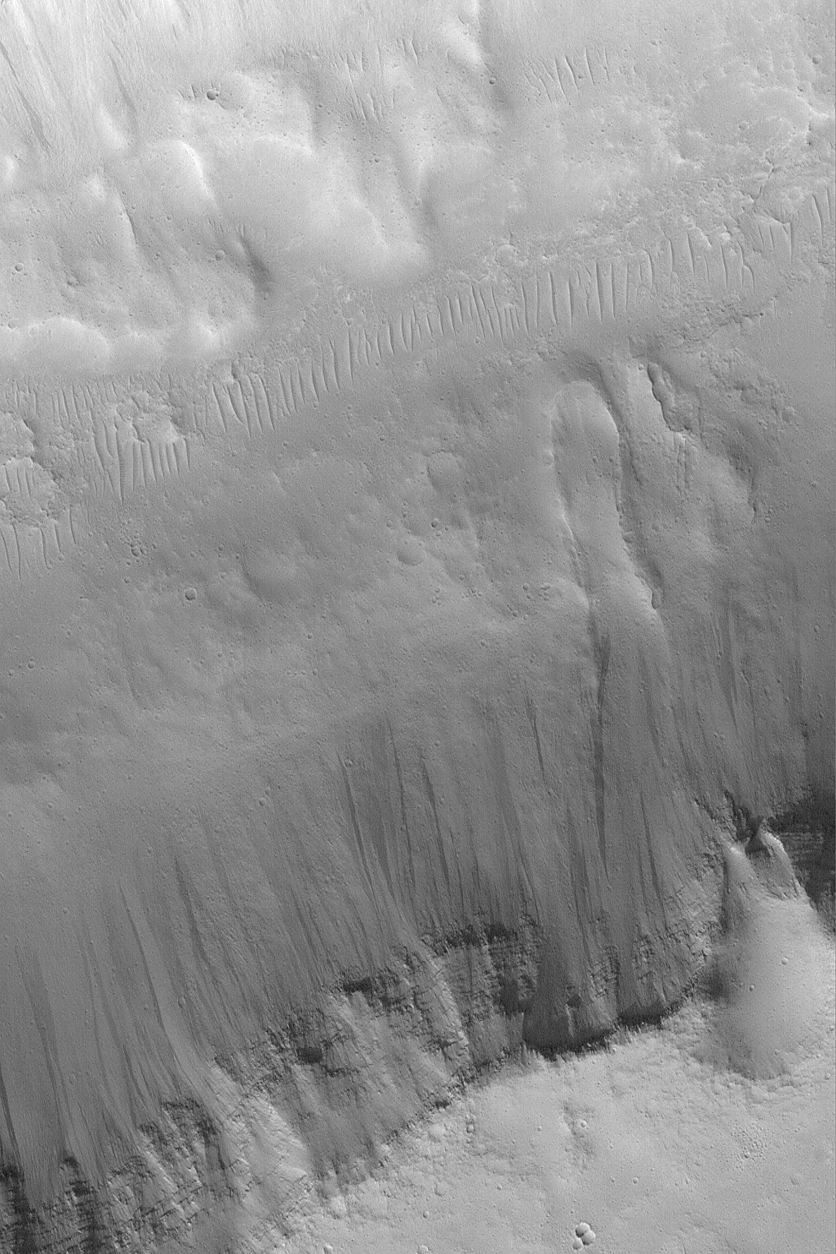

Small Landslide in Kasei

21 February 2004
The finger-shaped lobe just right of center in this Mars Global Surveyor (MGS) Mars Orbiter Camera (MOC) image is the deposit of a small landslide that came down a dark, layered slope. Landslides are common on Mars in areas of steep topography; this one is located in the Kasei Valles region near 23.9°N, 67.1°W. Sunlight illuminates the scene from the lower left; the picture covers an area 3 km (1.9 mi) wide.

Credit: NASA/JPL/Malin Space Science Systems